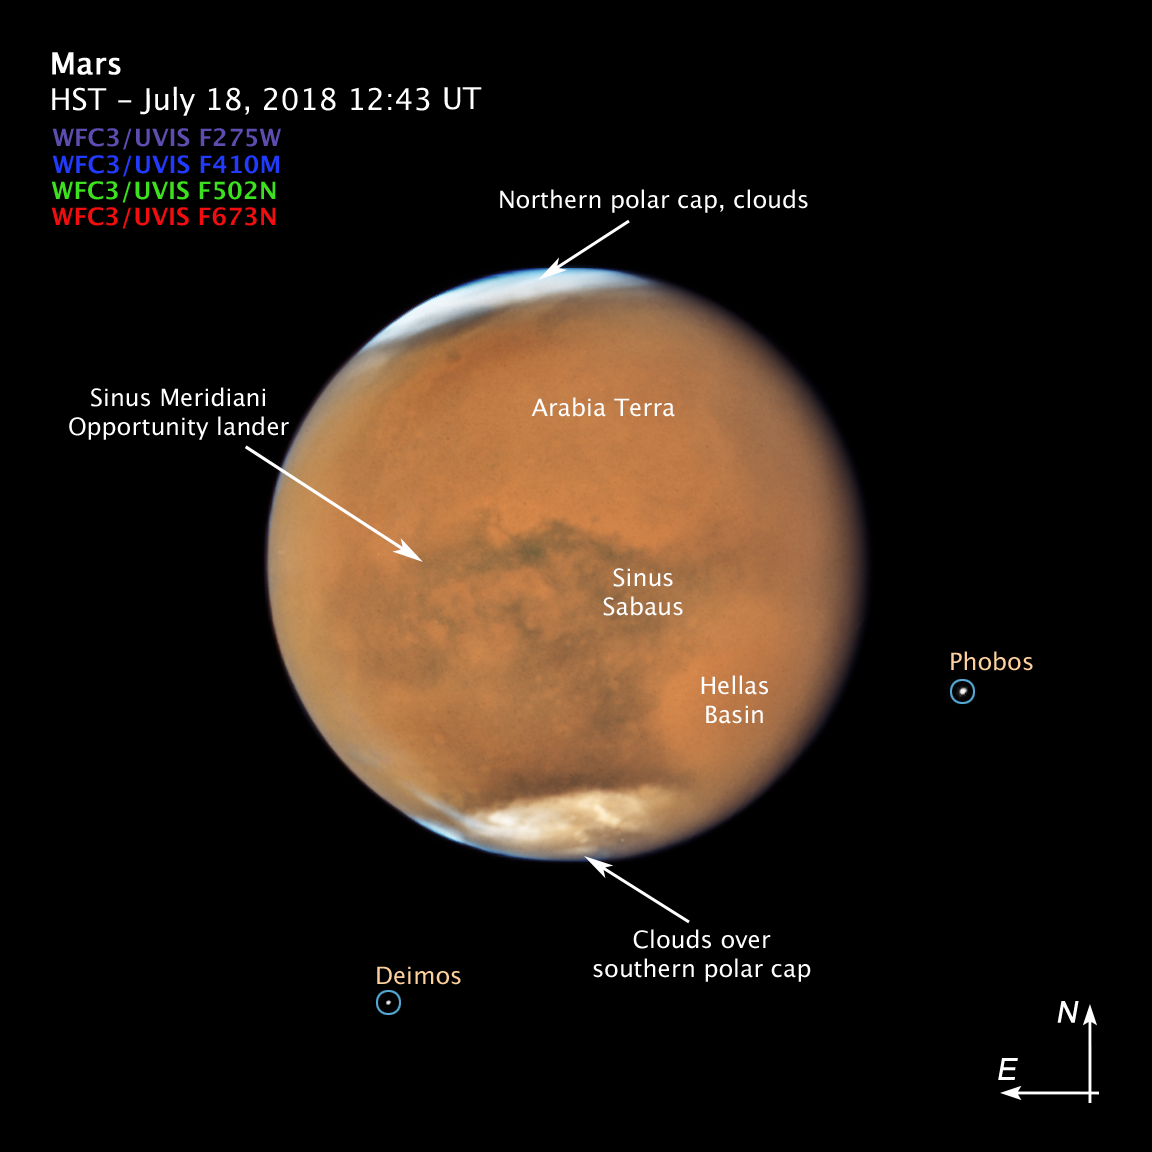

Mars Compass Image

Annotated Image of Mars with Dust Storm

This annotated image of Mars shows features of the Red Planet that are visible even with the global dust storm.

NASA’s Hubble Space Telescope photographed Mars on July 18, near its closest approach to Earth since 2003. The planet was observed near opposition, when the Sun, Earth and Mars are lined up, with Earth sitting in between the Sun and Mars. This proximity gives the Red Planet its brightest appearance in the night sky since the 2003 opposition.

It’s springtime in Mars’ southern hemisphere, where a dust storm erupted and ballooned into a global event that is now blanketing the entire planet. Even so, several distinctive features can be identified.

The large oval area at the lower right is the bright Hellas Basin. About 1,400 miles across and nearly five miles deep, it was formed about 4 billion years ago by an asteroid impact. Many global dust storms originate in this region, the deepest feature on Mars.

The orange area in the upper center of the image is Arabia Terra, a vast upland region in northern Mars that covers about 2,800 miles. The landscape is densely cratered and heavily eroded, indicating that it could be among the oldest terrains on the planet.

South of Arabia Terra, running east to west along the equator, are the long dark features known as Sinus Sabaeus (to the east) and Sinus Meridiani (to the west). NASA’s Mars rover Opportunity landed in the western portion of Sinus Meridiani, while its twin, Spirit, landed on the other side of the planet.

The darker regions of Sinus Sabaeus and Sinus Meridiani are covered by dark bedrock and fine-grained sand deposits ground down from ancient lava flows and other volcanic features. These sand grains are coarser and less reflective than the fine dust that gives the brighter regions of Mars their rusty appearance.

Because it is autumn in the northern hemisphere, a bright blanket of clouds covers the north polar region. Clouds also can be seen over the southern polar cap.

The two small moons of Mars, Phobos (right) and Deimos (left), appear in the lower half of the image.

This picture of Mars was captured on July 18, at just 36.9 million miles from Earth, near its July 27 opposition. The biennial close approaches between Mars and Earth are not all the same. Mars’ orbit around the Sun is markedly elliptical; the proximity to Earth can range from 35 million miles to 63 million miles.

Oppositions occur because about every two years Earth’s orbit catches up to Mars’ orbit, aligning the Sun, Earth, and Mars in a straight line, so that Mars and the sun are on “opposing” sides of Earth. This phenomenon is a result of the difference in orbital periods between Earth’s orbit and Mars’ orbit. While Earth takes the familiar 365 days to travel once around the Sun, Mars takes 687 Earth days to make its trip around our star. As a result, Earth makes almost two full orbits in the time it takes Mars to make just one, resulting in the occurrence of Martian oppositions about every 26 months.

Credit: NASA, ESA, and STScI